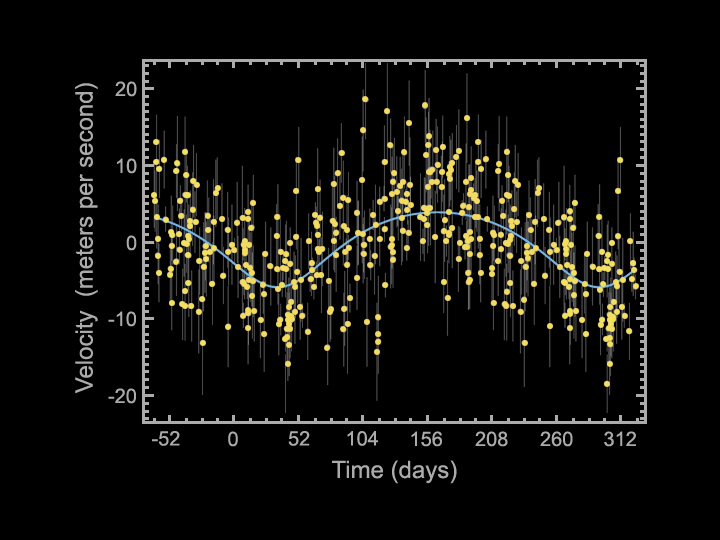

Wave of a Planet

This plot tells astronomers that a fifth planet is in orbit around the star 55 Cancri, making the star the record-holder for hosting the most known exoplanets.

As planets circle around their stars, they cause the stars to wobble back and forth in a regular pattern. By looking for this motion in a star, scientists can find planets that can’t be seen with telescopes.

The wobble caused by the fifth planet discovered around 55 Cancri is represented here by the sinuous line in blue. The actual data points are yellow and error bars are the lines above and below the yellow dots. The cycle of the wobble indicates that the planet circles around its star about every 260 days. The amplitude of the wobble indicates that the planet is a giant at least 45 times the mass of Earth.

The wobbles caused by the other four planets has been removed from this plot, to reveal that caused by the fifth. The departure from a perfect sine wave suggests the planet’s orbit is not perfectly circular.

Because 55 Cancri has multiple planets, the star had to be observed for a long time before astronomers could find and confirm its fifth planet. These data were collected over a period of 18 years using both the Lick Observatory near San Jose, Calif., and the W.M. Keck Observatory in Hawaii.

Credit: NASA/JPL-Caltech/SFSU